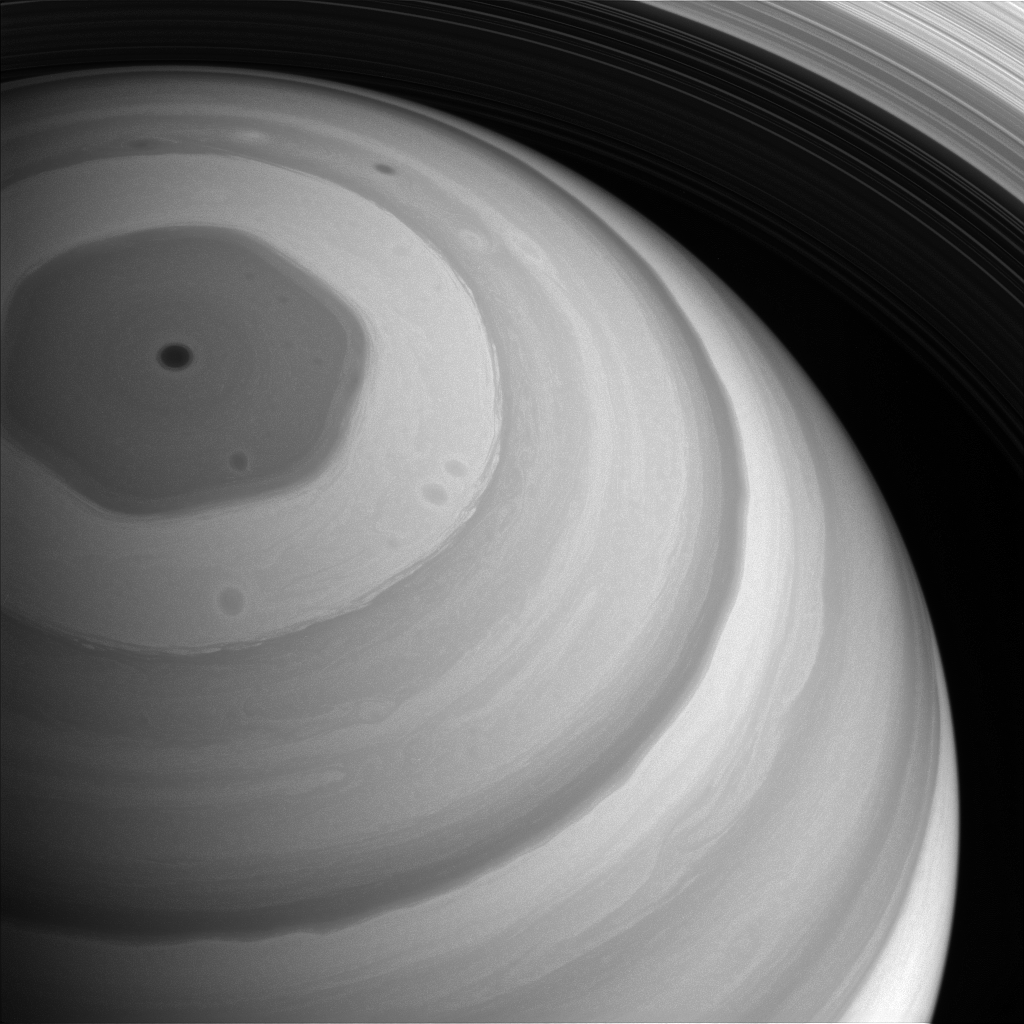

Basking in Light

Sunlight truly has come to Saturn’s north pole. The whole northern region is bathed in sunlight in this view from late 2016, feeble though the light may be at Saturn’s distant domain in the solar system.

The hexagon-shaped jet-stream is fully illuminated here. In this image, the planet appears darker in regions where the cloud deck is lower, such the region interior to the hexagon. Mission experts on Saturn’s atmosphere are taking advantage of the season and Cassini’s favorable viewing geometry to study this and other weather patterns as Saturn’s northern hemisphere approaches Summer solstice.

This view looks toward the sunlit side of the rings from about 51 degrees above the ring plane. The image was taken with the Cassini spacecraft wide-angle camera on Sept. 9, 2016 using a spectral filter which preferentially admits wavelengths of near-infrared light centered at 728 nanometers.

The view was obtained at a distance of approximately 750,000 miles (1.2 million kilometers) from Saturn. Image scale is 46 miles (74 kilometers) per pixel.

The Cassini mission is a cooperative project of NASA, ESA (the European Space Agency) and the Italian Space Agency. The Jet Propulsion Laboratory, a division of the California Institute of Technology in Pasadena, manages the mission for NASA’s Science Mission Directorate, Washington. The Cassini orbiter and its two onboard cameras were designed, developed and assembled at JPL. The imaging operations center is based at the Space Science Institute in Boulder, Colorado.

Credit: NASA/JPL-Caltech/Space Science Institute